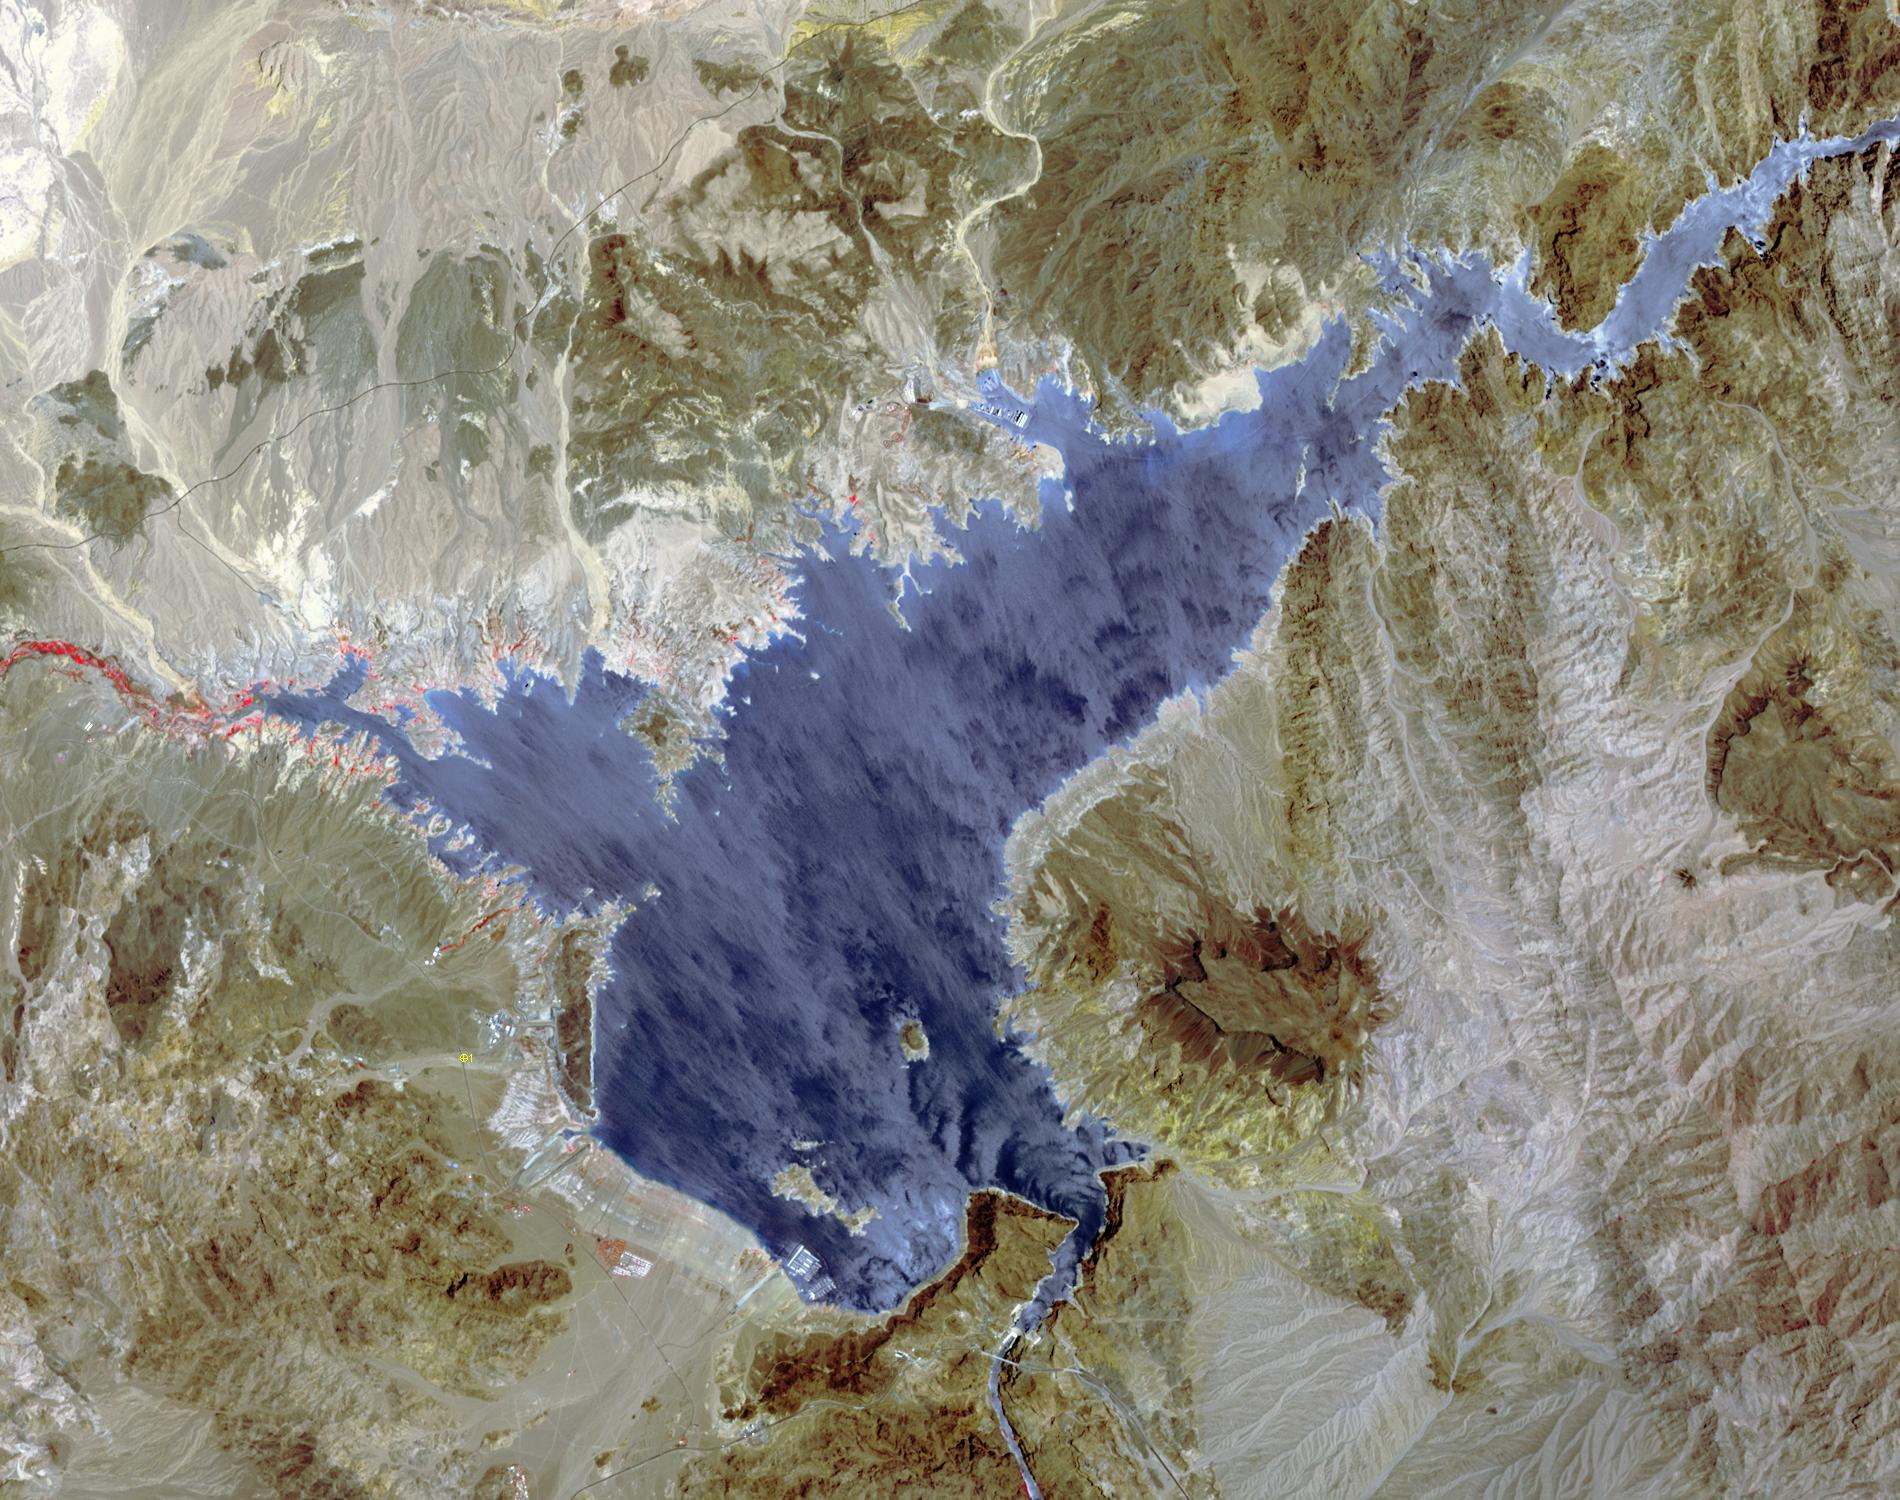

Lake Mead and Drought

Lake Mead supplies water for Arizona, California, Mexico, and other western states. On June 23, the water level fell to 1075 feet, a record low. In 2000, for comparison, the water level was at 1214 feet. A 15-year drought and increased demands for water are to blame for the critical status of the water supply. The difference in 15 years is seen in this pair of images of the western part of Lake Mead, acquired June 21, 2000 by Landsat 7, and June 21, 2015 by ASTER. The images cover an area of 22.5 x 28.5 km, and are located at 36.1 degrees north, 114.7 degrees west.

With its 14 spectral bands from the visible to the thermal infrared wavelength region and its high spatial resolution of 15 to 90 meters (about 50 to 300 feet), ASTER images Earth to map and monitor the changing surface of our planet. ASTER is one of five Earth-observing instruments launched Dec. 18, 1999, on Terra. The instrument was built by Japan’s Ministry of Economy, Trade and Industry. A joint U.S./Japan science team is responsible for validation and calibration of the instrument and data products.

The broad spectral coverage and high spectral resolution of ASTER provides scientists in numerous disciplines with critical information for surface mapping and monitoring of dynamic conditions and temporal change. Example applications are: monitoring glacial advances and retreats; monitoring potentially active volcanoes; identifying crop stress; determining cloud morphology and physical properties; wetlands evaluation; thermal pollution monitoring; coral reef degradation; surface temperature mapping of soils and geology; and measuring surface heat balance.

The U.S. science team is located at NASA’s Jet Propulsion Laboratory, Pasadena, Calif. The Terra mission is part of NASA’s Science Mission Directorate, Washington, D.C.

Credit: NASA/GSFC/METI/ERSDAC/JAROS, and U.S./Japan ASTER Science Team